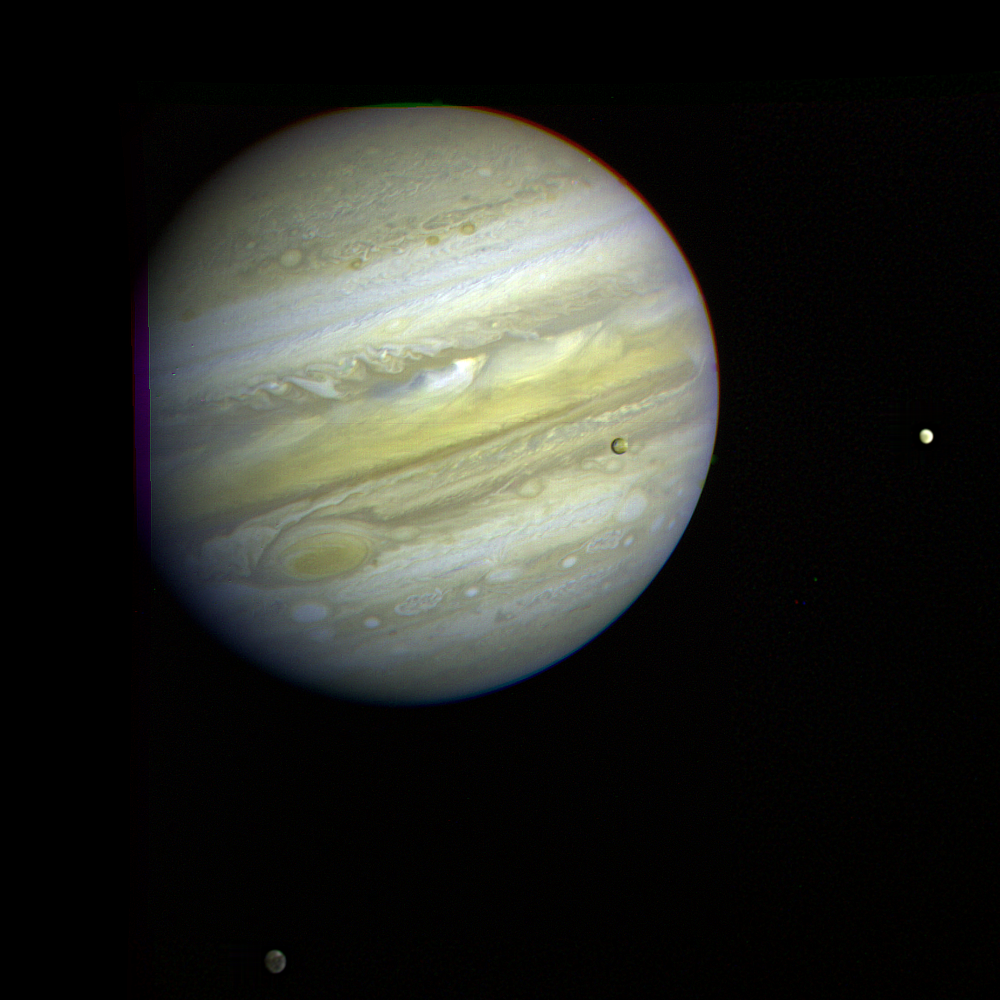

Jupiter and Three Galilean Satellites

Jupiter, its Great Red Spot and three of its four largest satellites are visible in this photo taken Feb. 5, 1979, by Voyager 1. The spacecraft was 28.4 million kilometers (17.5 million miles) from the planet at the time. The innermost large satellite, Io, can be seen against Jupiter’s disk. Io is distinguished by its bright, brown-yellow surface. To the right of Jupiter is the satellite Europa, also very bright but with fainter surface markings. The darkest satellite, Callisto (still nearly twice as bright as Earth’s Moon), is barely visible at the bottom left of the picture. Callisto shows a bright patch in its northern hemisphere. All three orbit Jupiter in the equatorial plane, and appear in their present position because Voyager is above the plane. All three satellites show the same face to Jupiter always — just as Earth’s Moon always shows us the same face. In this photo we see the sides of the satellites that always face away from the planet. Jupiter’s colorfully banded atmosphere displays complex patterns highlighted by the Great Red Spot, a large, circulating atmospheric disturbance. This photo was assembled from three black and white negatives by the Image Processing Lab at Jet Propulsion Laboratory. JPL manages and controls the Voyager project for NASA’s Office of Space Science.

Credit: NASA/JPL